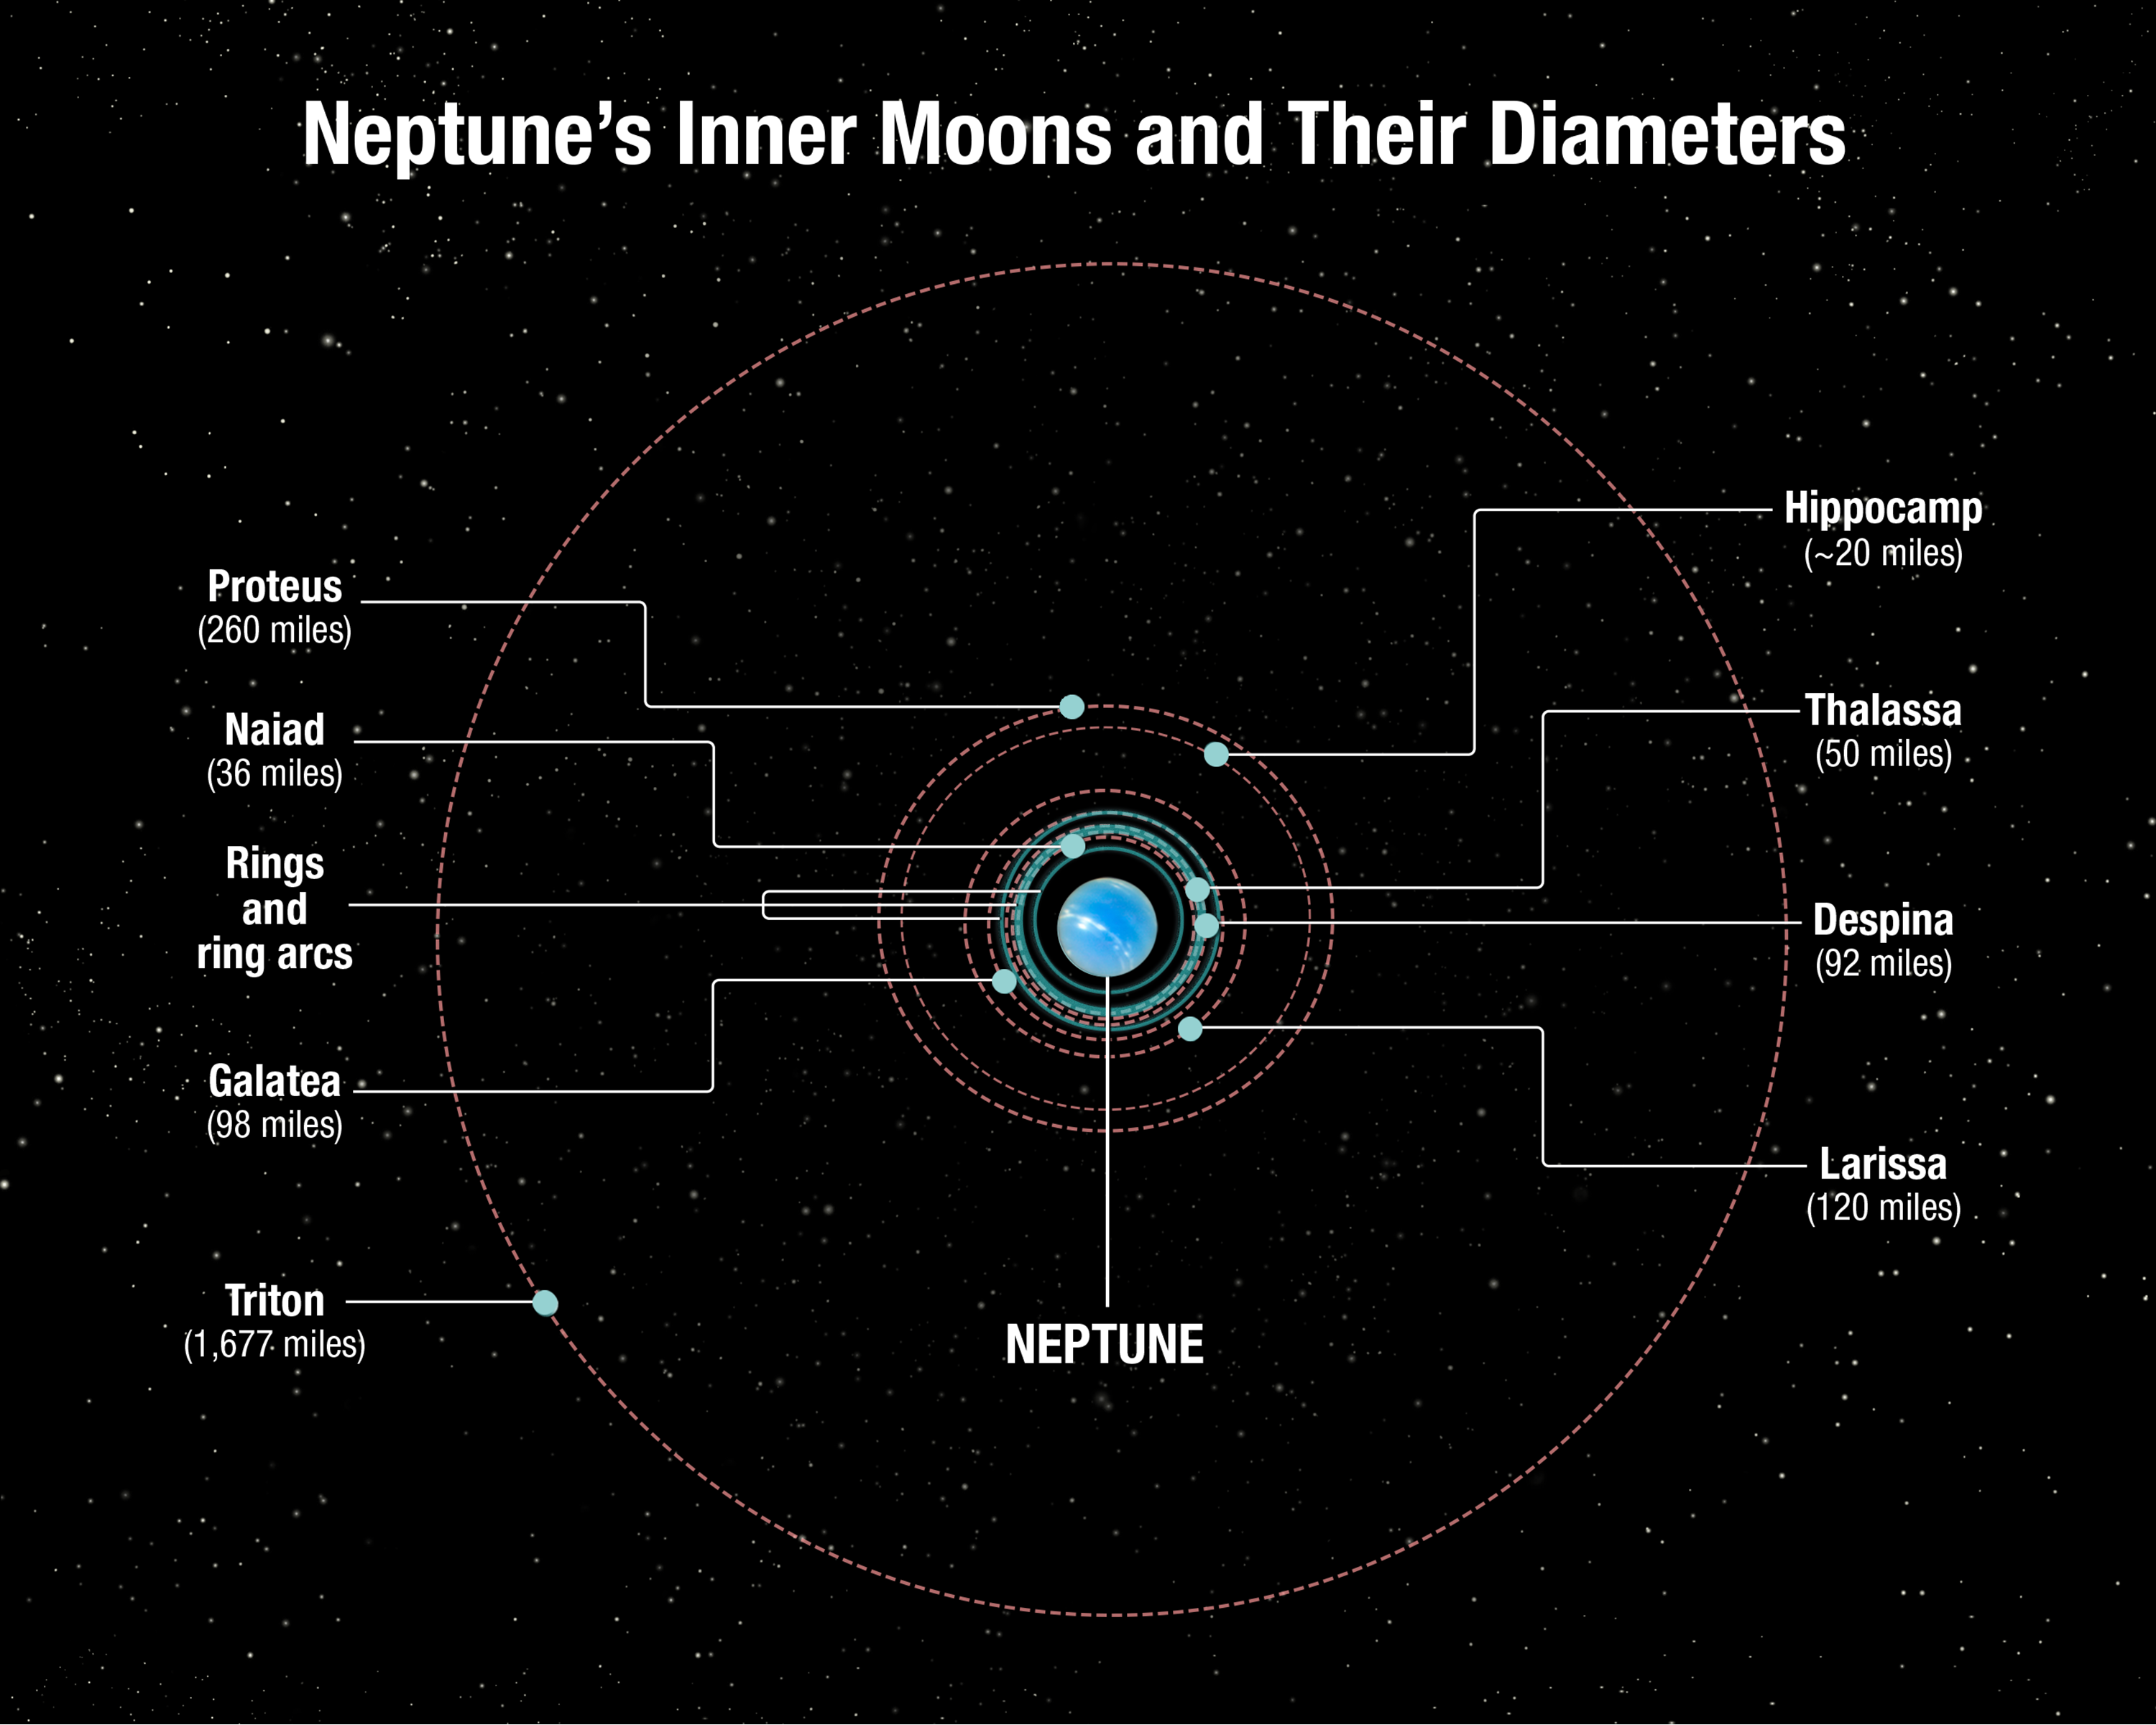

Neptune’s Inner Moons and Their Diameters

This diagram shows the orbital positions of Neptune's inner moons, which range in size from 20 to 260 miles across. The outer moon Triton was captured from the Kuiper belt many billions of years ago. This would have torn up Neptune's original satellite system. Triton settled into a circular orbit and the debris from shattered moons re-coalesced into a second generation of inner satellites seen today. However, comet bombardment continued to tear things up, leading to the birth of Hippocamp, which is a broken-off piece of Proteus. Therefore, it is a third-generation satellite. Not shown is Neptune's outermost known satellite, Nereid, which is in a highly eccentric orbit, and may be a survivor from the era of that Triton capture.

Credit: NASA, ESA, and A. Feild (STScI)